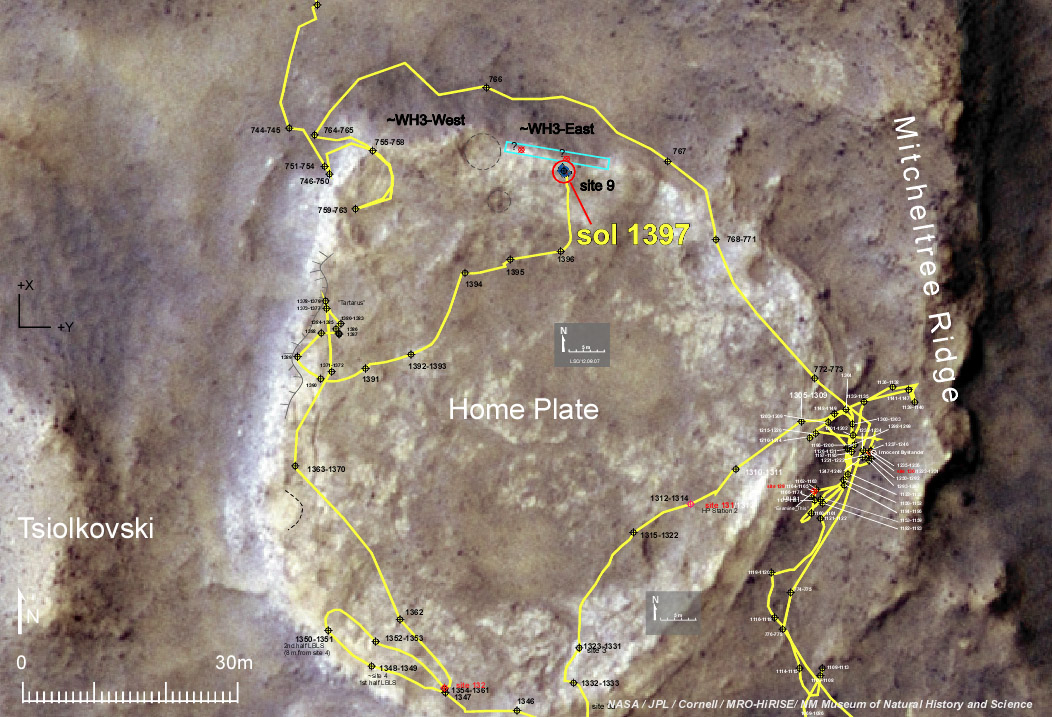

Spirit Nears North-Tilting Site for Winter Haven

NASA’s Mars Exploration Rover Spirit made daily progress in early December 2007 toward the northern edge of a low plateau called “Home Plate.” The rover’s operators selected an area with north-facing slope there (indicated by the blue-outlined rectangle) as a destination where Spirit would have its best chance of surviving low-solar-energy conditions of oncoming Martian winter.

As indicated by the yellow line tracing the path Spirit has driven, the rover was near the western edge of the plateau on Sol (Martian day) 1,390 of the mission (Nov. 30, 2007), but nearing the northern edge by Sol 1,397 (Dec. 8, 2007).

A north-facing slope helps Spirit maximizes electric output from its solar panels during winter months because Spirit is in the southern hemisphere of Mars, so the sun appears only in the northern sky during winter. For the third winter, which will reach its minimum solar-energy days in early June 2008, Spirit faces the challenge of having more dust on its solar panels than it had during its second winter.

The base image for this map is a portion of a color image taken on Jan. 9, 2007, by the High Resolution Imaging Science Experiment camera on NASA’s Mars Reconnaissance Orbiter.

Credit: NASA/JPL-Caltech/UA/Cornell/NM Museum of Natural History and Science